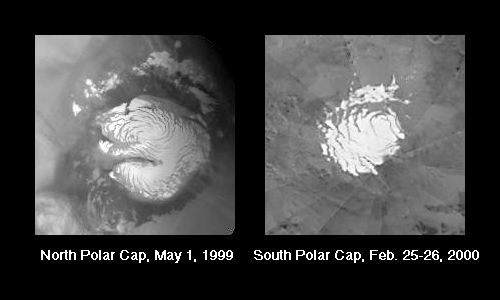

What is a “Residual” Polar Cap?

The portion of each martian polar cap that remains frosted through the summer is known as the Residual Polar Cap. It is also sometimes called the Permanent Polar Cap, although from one summer to the next the amount of frost that remains might vary.

The two pictures above show examples of the north and south polar residual caps as they appeared in summer. The pictures are small because they have been extracted from the daily global maps taken by the Red Wide Angle Camera of the Mars Orbiter Camera (MOC) system onboard the Mars Global Surveyor (MGS) orbiter. On every orbit, a tiny picture showing a portion of Mars at a resolution of 7.5 kilometers (4.7 miles) per pixel is obtained so that the changing martian weather–and changing polar caps–can be monitored.

The latest northern hemisphere summer season ended the first of August 1999. Thus, the picture shown above (left) presents what the north polar residual cap looked like during the most recent summer. As for southern summer, it began around December 25, 1999, and continues today. The picture shown here (above, right) indicates what the south polar residual cap looked like near the end of February 2000.

These two images have been used as planning tools by the MOC team at MSSS. The “pinwheel” pattern in the south polar picture is being shown on purpose. The pattern results from the fact that the south polar picture is a mosaic of more than 12 global images acquired by MOC on February 25 and 26, 2000. Mosaics such as this are used every week by the team for targeting purposes (to see which areas are covered by frost). This particular mosaic was used for planning MOC high resolution views during the first few days of March 2000. The north polar image does not show seams because this picture was extracted from a single daily global image that was map-projected and used by the MOC team and used for weather monitoring.

To see an example of the MGS MOC “daily global map”–one acquired in April 1999–see:“Mars Global Weather Monitoring,” July 19, 1999.

Malin Space Science Systems and the California Institute of Technology built the MOC using spare hardware from the Mars Observer mission. MSSS operates the camera from its facilities in San Diego, CA. The Jet Propulsion Laboratory’s Mars Surveyor Operations Project operates the Mars Global Surveyor spacecraft with its industrial partner, Lockheed Martin Astronautics, from facilities in Pasadena, CA and Denver, CO.

Credit: NASA/JPL/MSSS